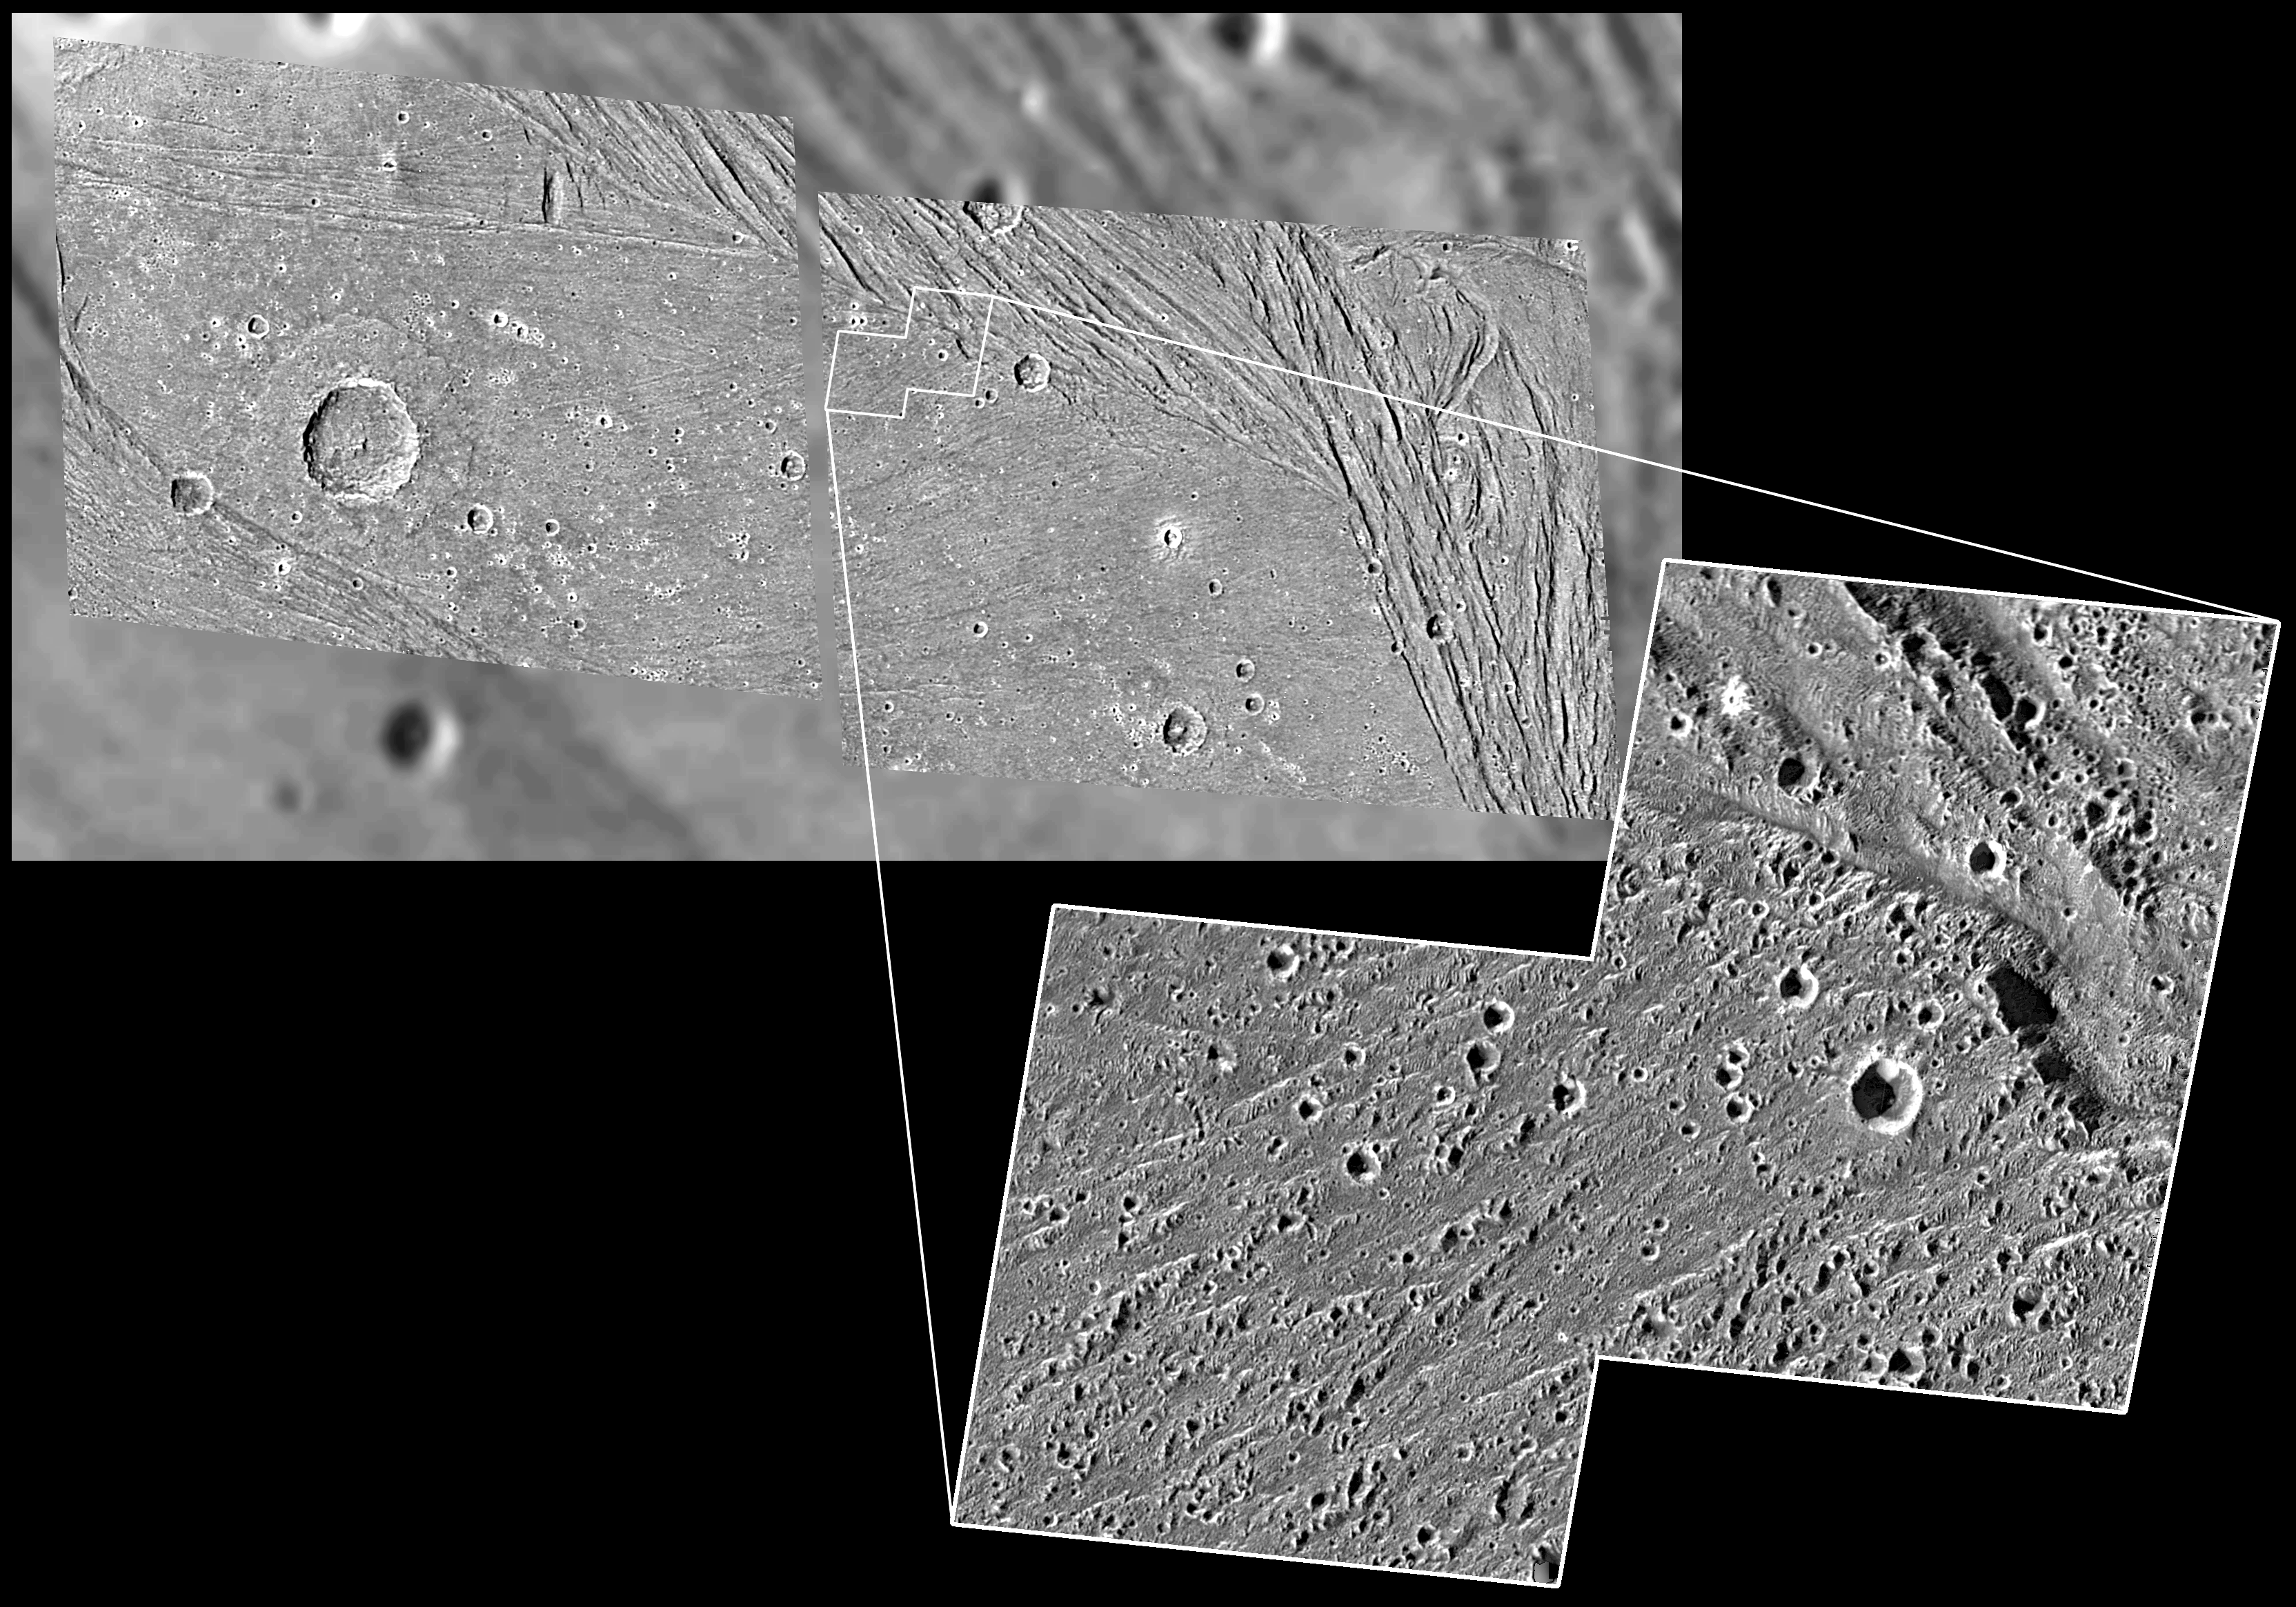

Not-so-smooth Bright Terrain of Harpagia Sulcus

The highest-resolution images ever obtained of Jupiter’s moon Ganymede show that even smooth-looking terrain has been deformed at a fine scale.

The high-resolution image taken of the bright Harpagia Sulcus area by NASA’s Galileo spacecraft during a May 20, 2000, flyby of Ganymede shows features as small as 16 meters (52 feet). This area was selected for a closer look because, in images taken by NASA’s Voyager spacecraft about 20 years earlier, it looked as flat as a hockey rink. It appears smooth even in a medium-resolution Galileo image (at 116 meters or 380 feet per pixel) that is superimposed over a Voyager image in the top portion of this frame. But the closeup shot revealed that, instead of a hockey rink, the area has ups and downs that would be challenging for across-country skier.

North is to the top of the picture and the Sun illuminates the surface from the left. The medium-resolution image mosaic is centered at -16degrees latitude and 310 degrees longitude, and covers an area approximately 282 by 144 kilometers (175 by 89 miles).

This image and other images and data received from Galileo are posted on the Galileo mission home page at http://www.jpl.nasa.gov/galileo. Background information and educational context for the images can be found at http://www.jpl.nasa.gov/galileo/sepo

The Jet Propulsion Laboratory, a division of the California Institute of Technology in Pasadena, manages the Galileo mission for NASA’s Office of Space Science, Washington, D.C.

This image was produced by DLR (German Aerospace Center), Berlin, and Brown University, Providence, R.I.

Credit: NASA/JPL/Brown University